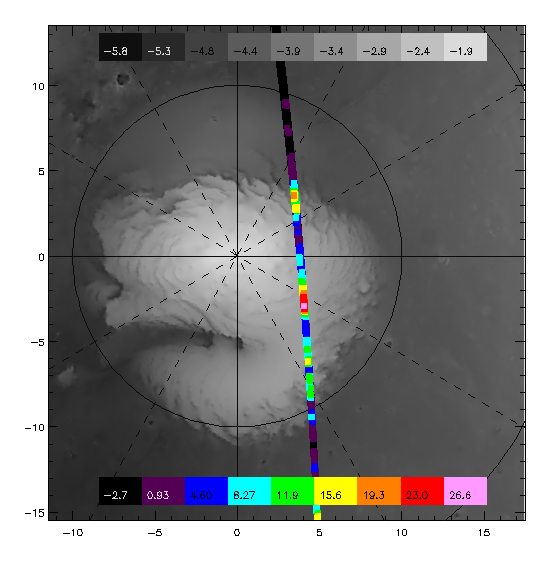

TES overlayed on MOLA DEM

This image is TES thermal data (Orbit 222) overlayed on the MOLA DEM. The color scale is TES T18-T25, which is a cold spot index. The grey scale is MOLA elevation in kilometers. Most cold spots can be attributed to surface spectral emissivity effects. Regions that are colored black-violet-blue have near unity emissivity and are coarse grained CO2. Regions that are yellow-red are fined grained CO2. The red-white spot located approximately 300W85N is our most likely candidate for a CO2 snow storm.

Credit: NASA/JPL/ASU